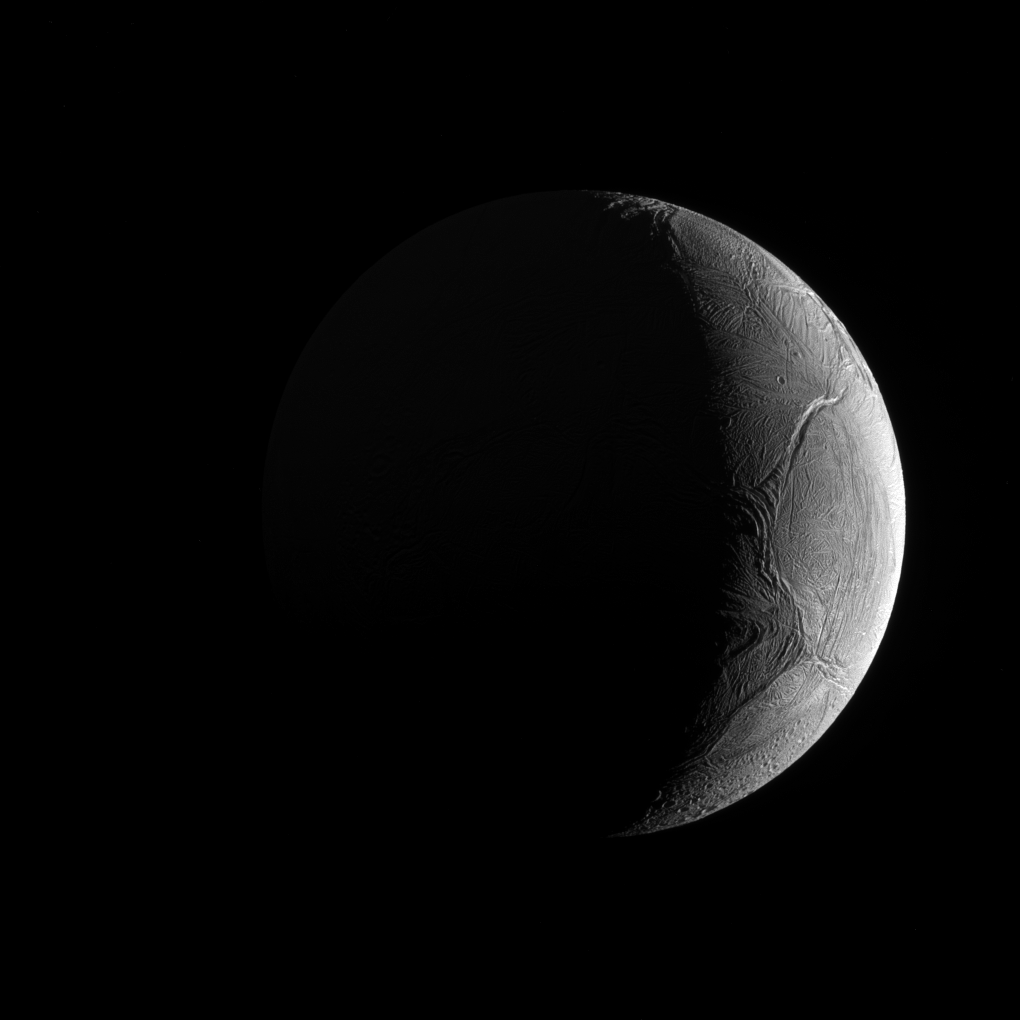

Potentially Hospitable Enceladus

Seen from outside, Enceladus appears to be like most of its sibling moons: cold, icy and inhospitable. But under that forbidding exterior may exist the very conditions needed for life.

Over the course of the Cassini mission, observations have shown that Enceladus (313 miles or 504 kilometers across) not only has watery jets sending icy grains into space; under its icy crust it also has a global ocean, and may have hydrothermal activity as well. Since scientists believe liquid water is a key ingredient for life, the implications for future missions searching for life elsewhere in our solar system could be significant.

This view looks toward the Saturn-facing hemisphere of Enceladus. North on Enceladus is up and rotated 6 degrees to the right. The image was taken in green light with the Cassini spacecraft narrow-angle camera on Nov. 27, 2016.

The view was obtained at a distance of approximately 81,000 miles (130,000 kilometers) from Enceladus. Image scale is 2,566 feet (782 meters) per pixel.

The Cassini mission is a cooperative project of NASA, ESA (the European Space Agency) and the Italian Space Agency. The Jet Propulsion Laboratory, a division of the California Institute of Technology in Pasadena, manages the mission for NASA’s Science Mission Directorate, Washington. The Cassini orbiter and its two onboard cameras were designed, developed and assembled at JPL. The imaging operations center is based at the Space Science Institute in Boulder, Colorado.

Credit: NASA/JPL-Caltech/Space Science Institute